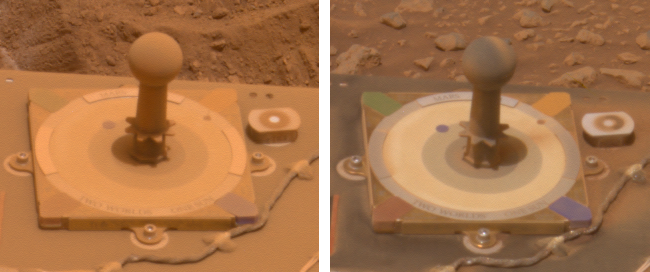

Before and After a Cleaning Event on Spirit

These two images from 10 days apart show that dust was removed from the panoramic camera’s calibration target on NASA’s Mars Exploration Rover Spirit. Spirit’s panoramic camera took the picture on the left on the rover’s 416th martian day, or sol, (March 5, 2005) and took the picture on the right on sol 426 (March 15, 2005). During the time in-between, other evidence of dust-lifting winds were a jump in power output by Spirit’s solar arrays on sol 420 from removal of some accumulated dust, and sighting of two dust devils in sol 421 images from Spirit. The size of the base plate on the calibration target shown in both of these images is 8 centimeters (3.15 inches) on each side.

These are the panoramic camera team’s best current attempt at generating “true color” views of what these scenes would look like if viewed by a human on Mars. They were generated from mathematical combinations of six calibrated, left-eye Pancam images for each sequence, using filters ranging from 430-nanometer to 750-nanometer wavelengths.

Credit: NASA/JPL/Cornell